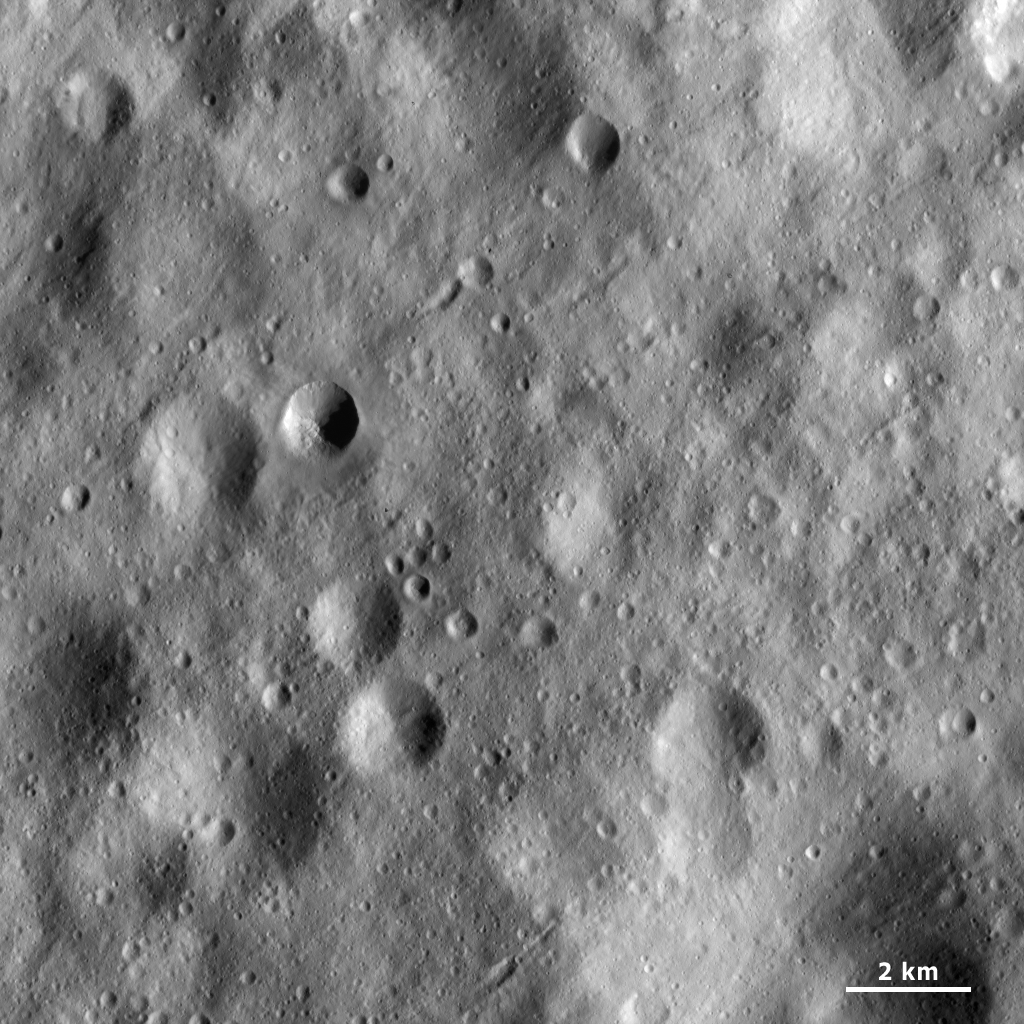

Surface Covered with Regolith and Craters

This Dawn framing camera (FC) image of Vesta shows a part of Vesta’s surface that is covered by heavily cratered regolith. Regolith is the fine-grained material that covers most of Vesta’s surface. It falls onto the surface after it is ejected during the formation of impact craters. The regolith has a characteristic smooth appearance in these images because it is fine-grained. There are many linear features running diagonally across the regolith, which may be due to movement of the regolith. The regolith is also heavily cratered: there are craters that range from being very fresh to very degraded. Some craters have been buried by the regolith and are only just visible as shallow, circular depressions.

This image is located in Vesta’s Lucaria Tholus quadrangle, just north of Vesta’s equator. NASA’s Dawn spacecraft obtained this image with its framing camera on April 10, 2012. This image was taken through the camera’s clear filter. The distance to the surface of Vesta is 169 kilometers (105 miles) and the image has a resolution of about 16 meters (53 feet) per pixel. This image was acquired during the LAMO (low-altitude mapping orbit) phase of the mission.

The Dawn mission to Vesta and Ceres is managed by NASA’s Jet Propulsion Laboratory, a division of the California Institute of Technology in Pasadena, for NASA’s Science Mission Directorate, Washington D.C. UCLA is responsible for overall Dawn mission science. The Dawn framing cameras have been developed and built under the leadership of the Max Planck Institute for Solar System Research, Katlenburg-Lindau, Germany, with significant contributions by DLR German Aerospace Center, Institute of Planetary Research, Berlin, and in coordination with the Institute of Computer and Communication Network Engineering, Braunschweig. The framing camera project is funded by the Max Planck Society, DLR, and NASA/JPL.

Credit: NASA/JPL-Caltech/UCLA/MPS/DLR/IDA